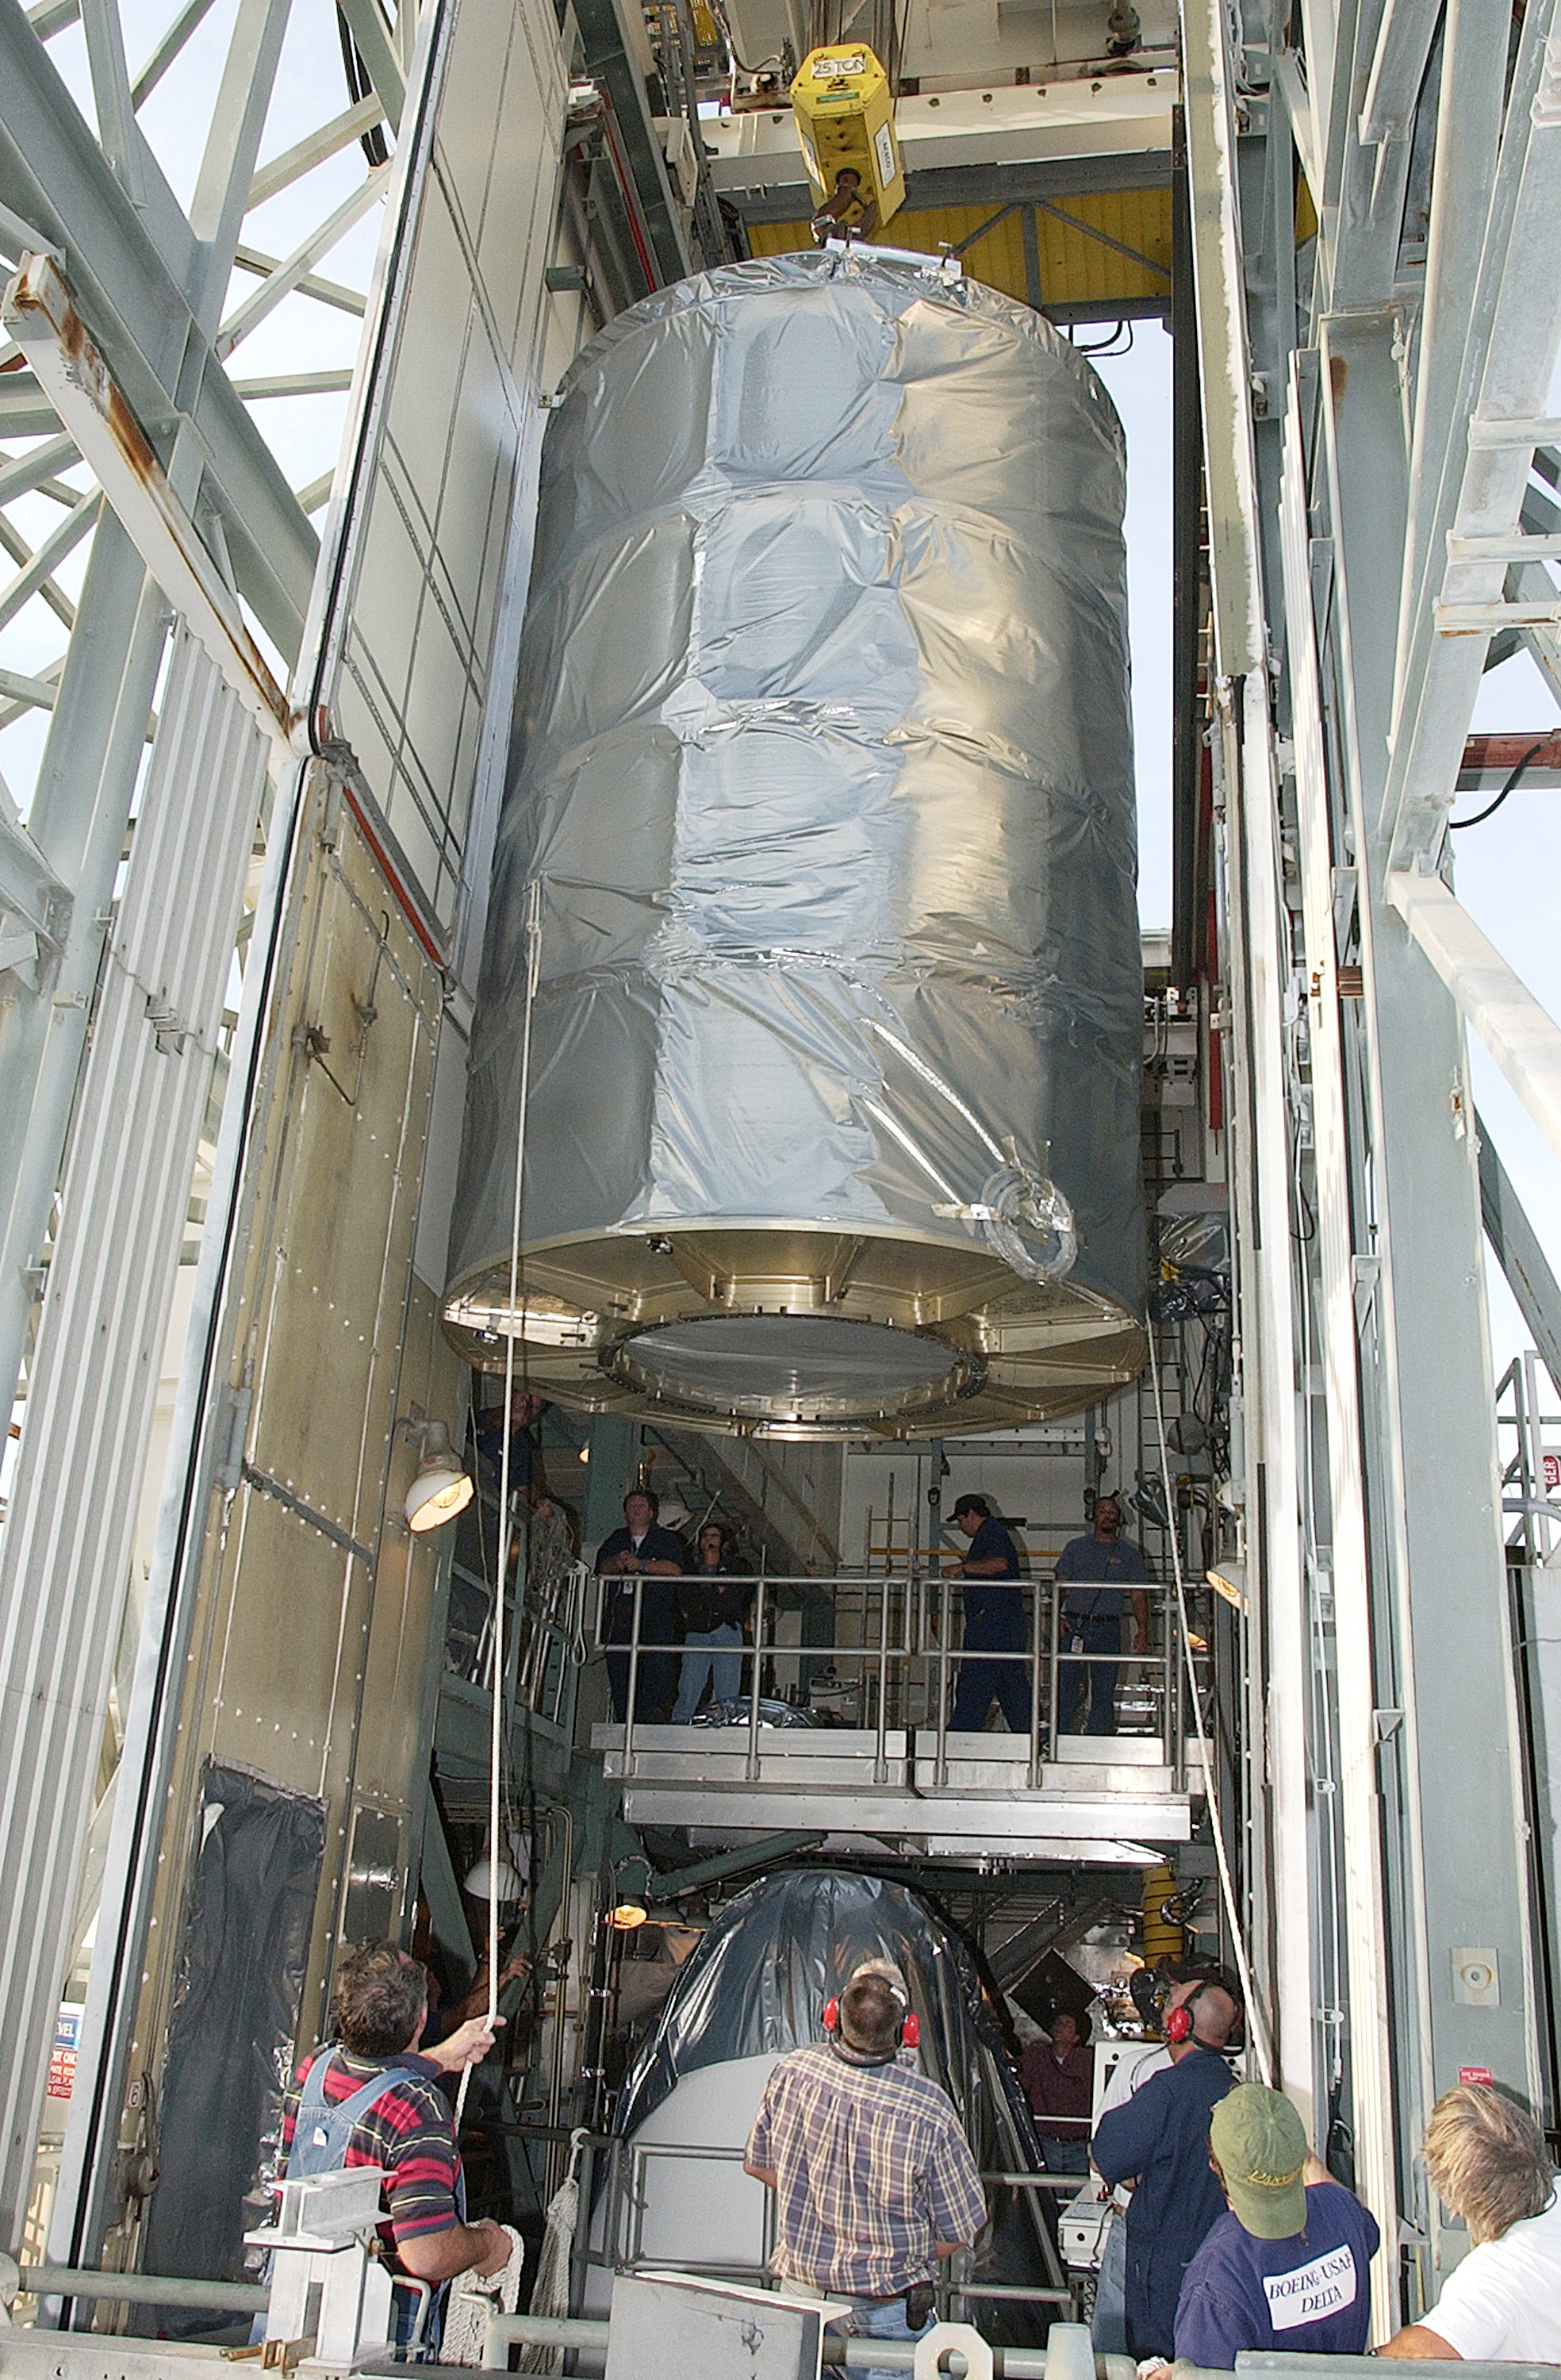

First Launch Attempt

The Spitzer Space Telescope was enclosed in a protective canister, transferred to the top of a Delta II rocket, but not launched due to engineering concerns that delayed the launch. The rocket initially meant to launch Spitzer was then used for a Mars mission, which had a more restricted launch window, and the Spitzer launch was delayed until August 25, 2003.

Credit: NASA/KSC